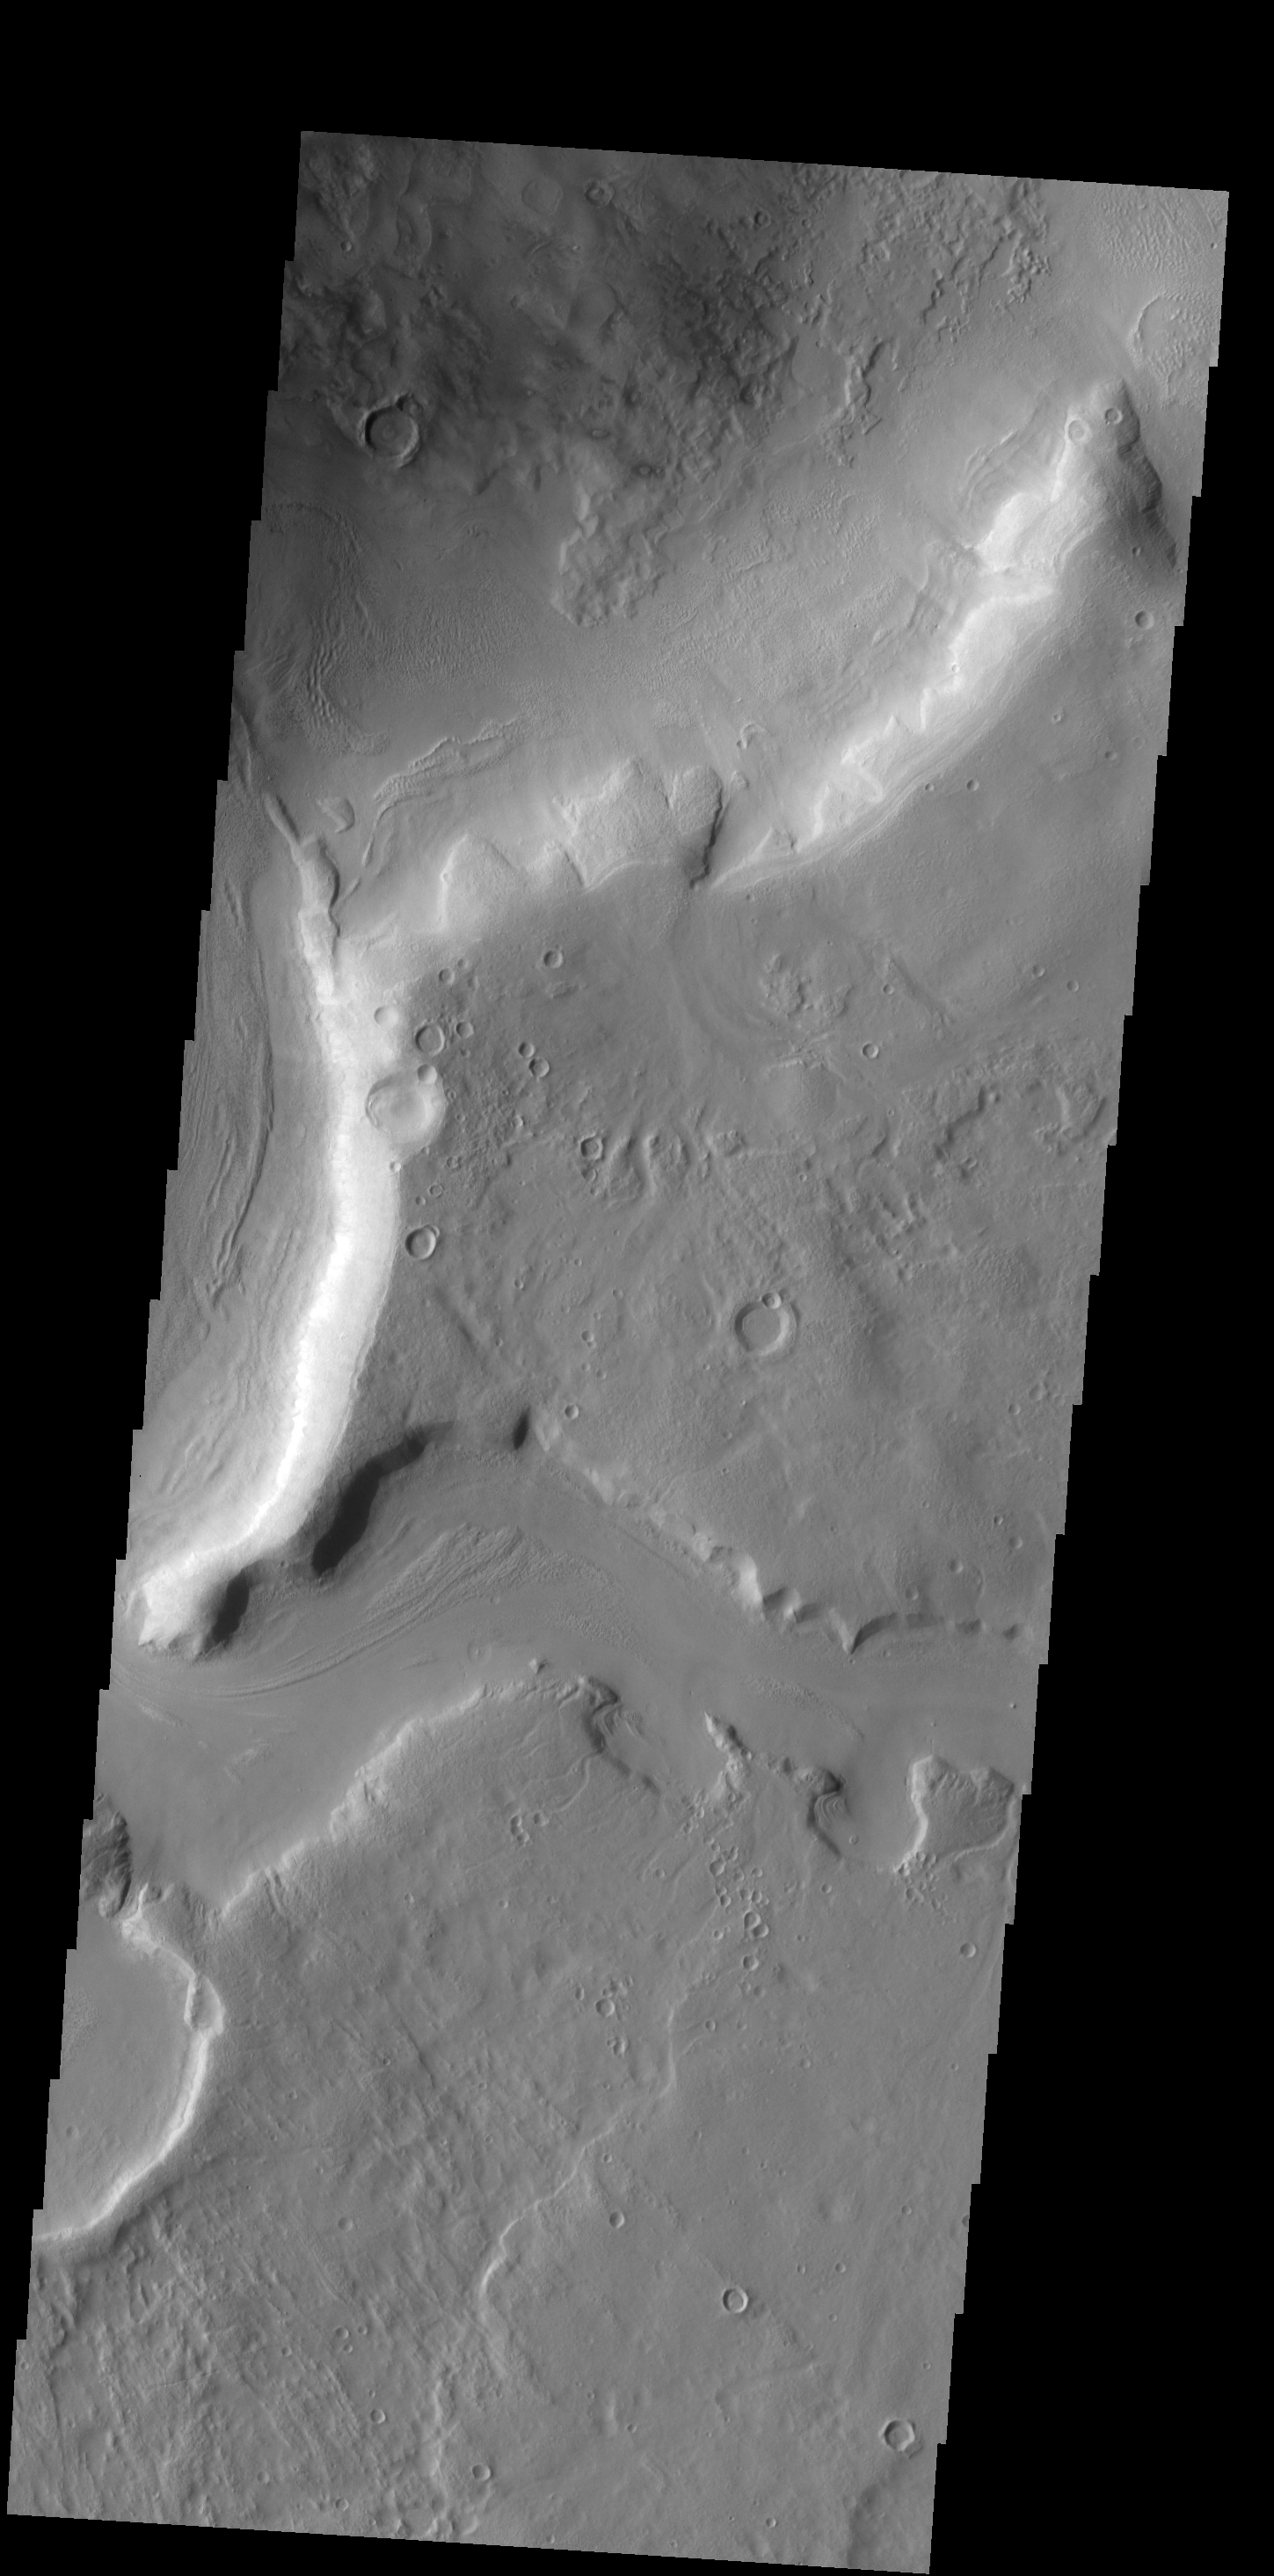

Arabia Terra

This VIS image shows a portion of one of the numerous channels that dissect the northern margin of Arabia Terra.

Credit: NASA/JPL-Caltech/ASU